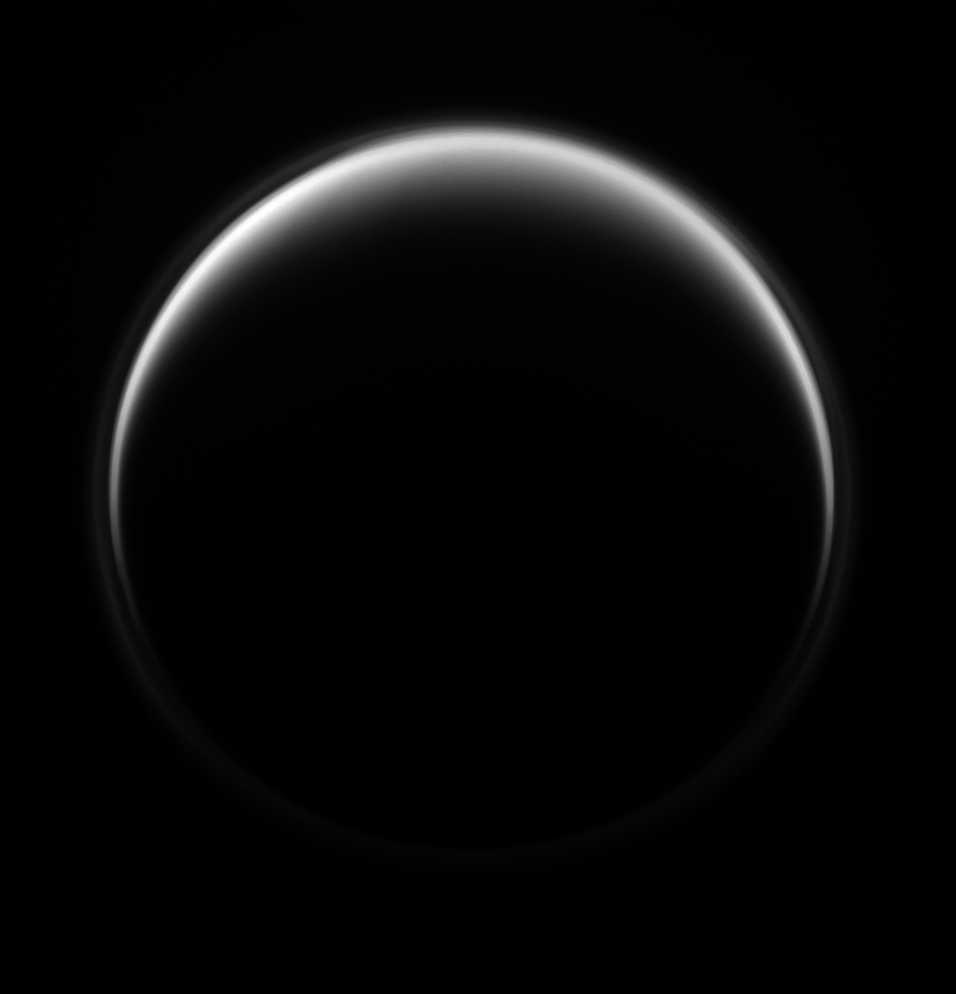

Ring Around Titan

The Cassini spacecraft looks at Saturn’s largest moon, Titan, revealing its halo-like ring formed in the upper hazes of the moon’s extensive atmosphere.

To learn more, see PIA08868. For a color view, see PIA07774.

This view looks toward the darkened leading hemisphere of Titan (5150 kilometers, or 3200 miles across), but lit terrain seen here is on on the trailing hemisphere and anti-Saturn side of the moon. The moon’s north pole lies on the terminator between the illuminated and unilluminated parts of the moon. The pole is rotated 11 degrees to the right in this image.

The image was taken with the Cassini spacecraft narrow-angle camera on July 5, 2009 using a spectral filter sensitive to wavelengths of ultraviolet light centered at 338 nanometers. The view was acquired at a distance of approximately 1.3 million kilometers (808,000 miles) from Titan and at a Sun-Titan-spacecraft, or phase, angle of 148 degrees. Image scale is 8 kilometers (5 miles) per pixel.

The Cassini-Huygens mission is a cooperative project of NASA, the European Space Agency and the Italian Space Agency. The Jet Propulsion Laboratory, a division of the California Institute of Technology in Pasadena, manages the mission for NASA’s Science Mission Directorate, Washington, D.C. The Cassini orbiter and its two onboard cameras were designed, developed and assembled at JPL. The imaging operations center is based at the Space Science Institute in Boulder, Colo.

Credit: NASA/JPL/Space Science Institute